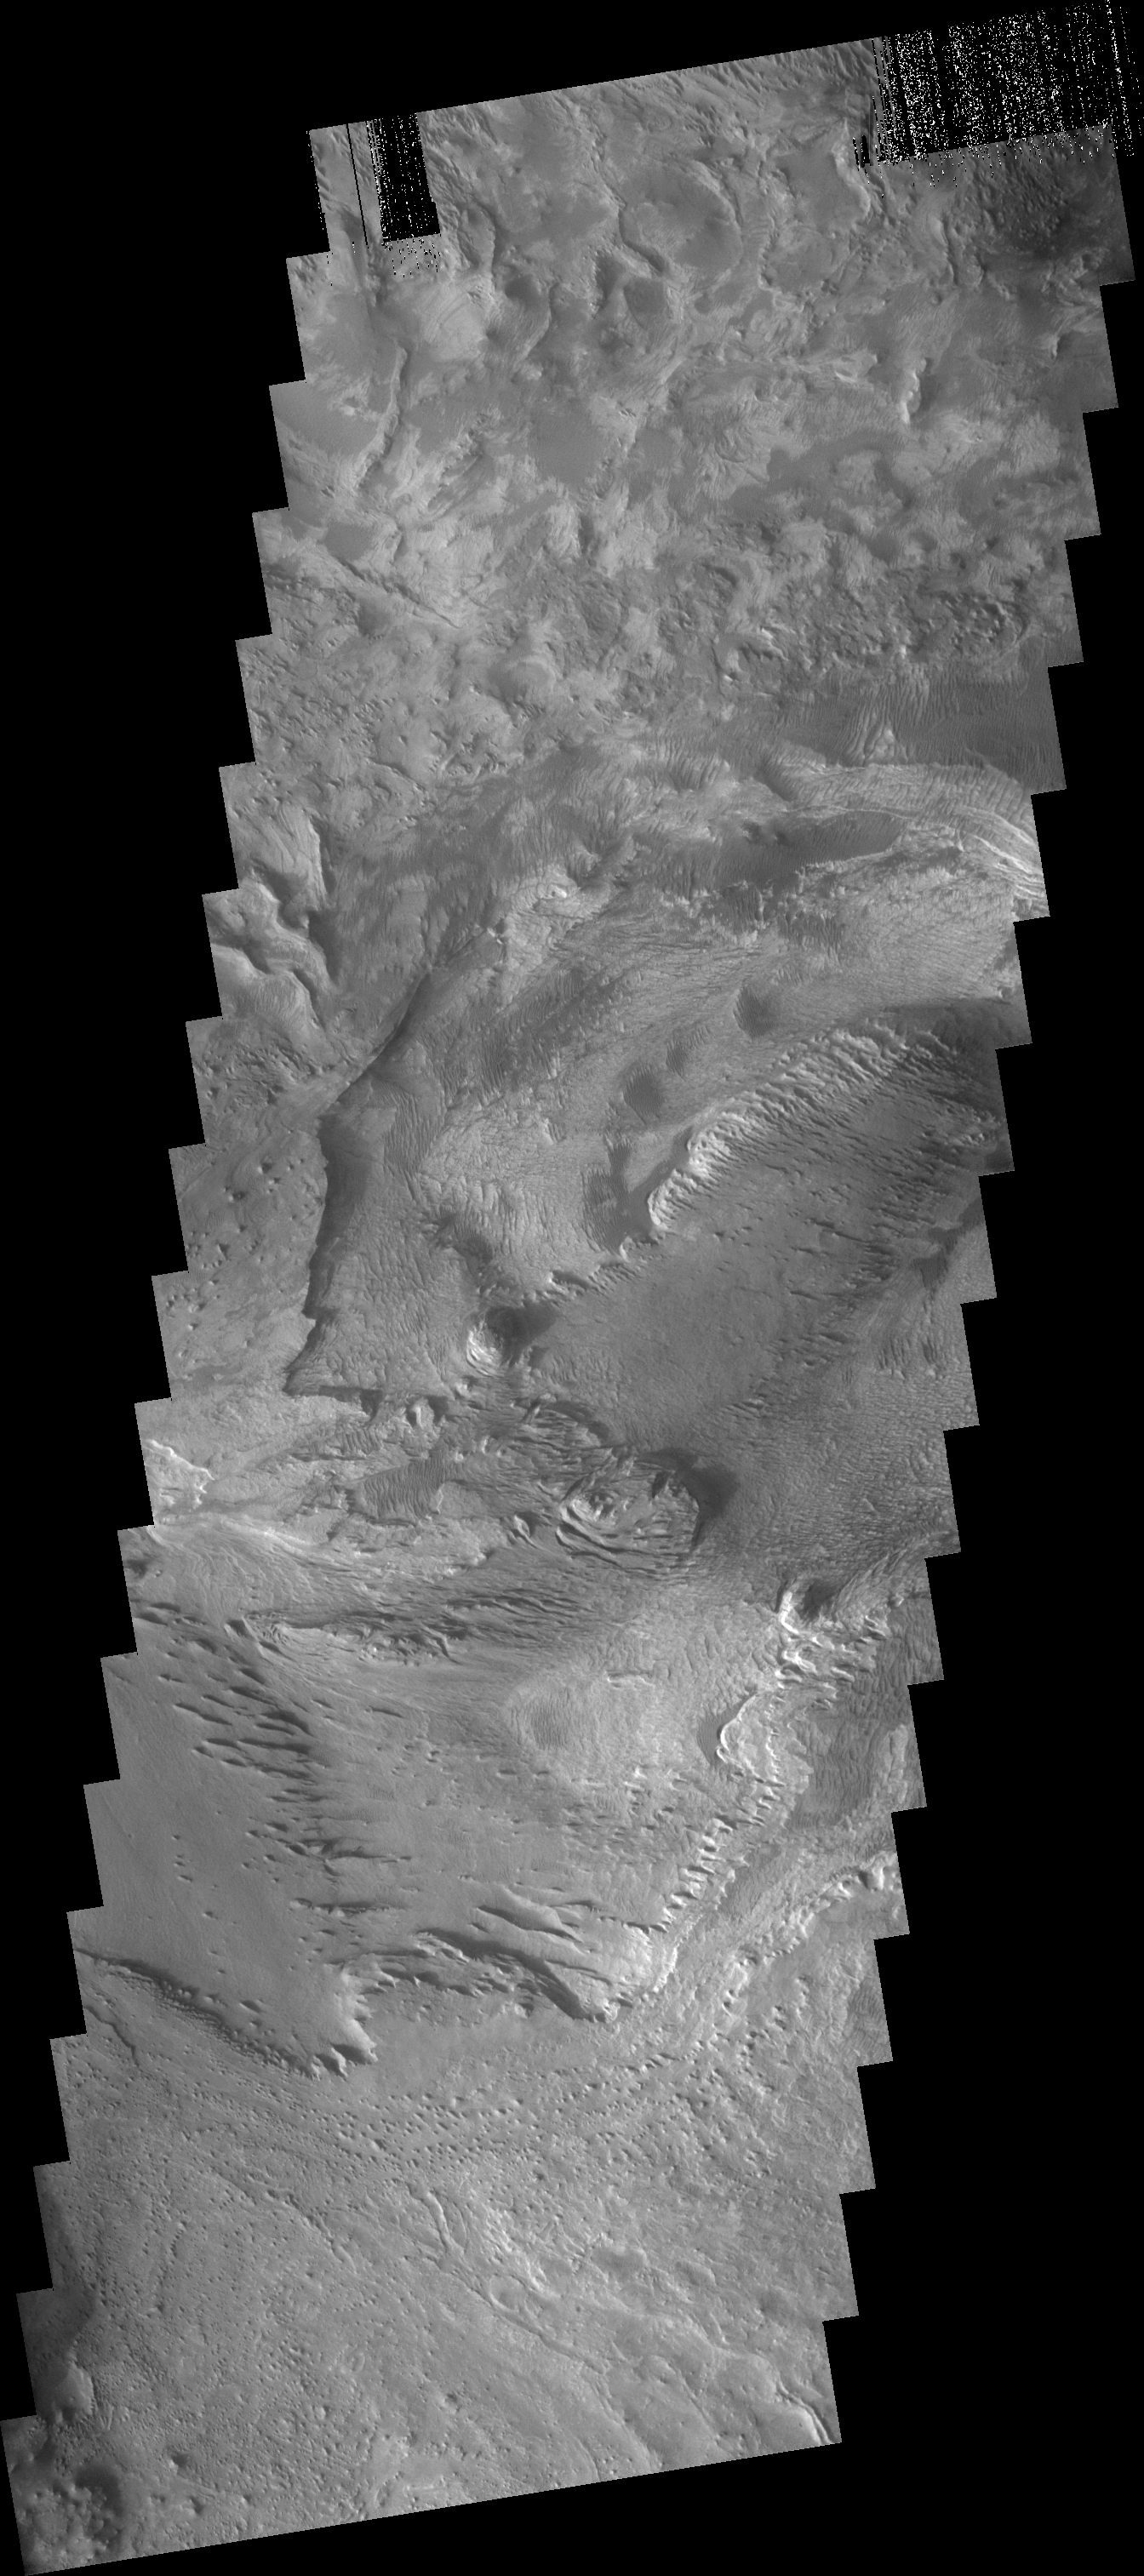

Canyon Floor Deposits

The layered and wind eroded deposits seen in this VIS image occur on the floor of Chandor Chasma.

Image information: VIS instrument. Latitude 5.2S, Longitude 283.4E. 17 meter/pixel resolution.

Note: this THEMIS visual image has not been radiometrically nor geometrically calibrated for this preliminary release. An empirical correction has been performed to remove instrumental effects. A linear shift has been applied in the cross-track and down-track direction to approximate spacecraft and planetary motion. Fully calibrated and geometrically projected images will be released through the Planetary Data System in accordance with Project policies at a later time.

NASA’s Jet Propulsion Laboratory manages the 2001 Mars Odyssey mission for NASA’s Office of Space Science, Washington, D.C. The Thermal Emission Imaging System (THEMIS) was developed by Arizona State University, Tempe, in collaboration with Raytheon Santa Barbara Remote Sensing. The THEMIS investigation is led by Dr. Philip Christensen at Arizona State University. Lockheed Martin Astronautics, Denver, is the prime contractor for the Odyssey project, and developed and built the orbiter. Mission operations are conducted jointly from Lockheed Martin and from JPL, a division of the California Institute of Technology in Pasadena.

Credit: NASA/JPL/ASU